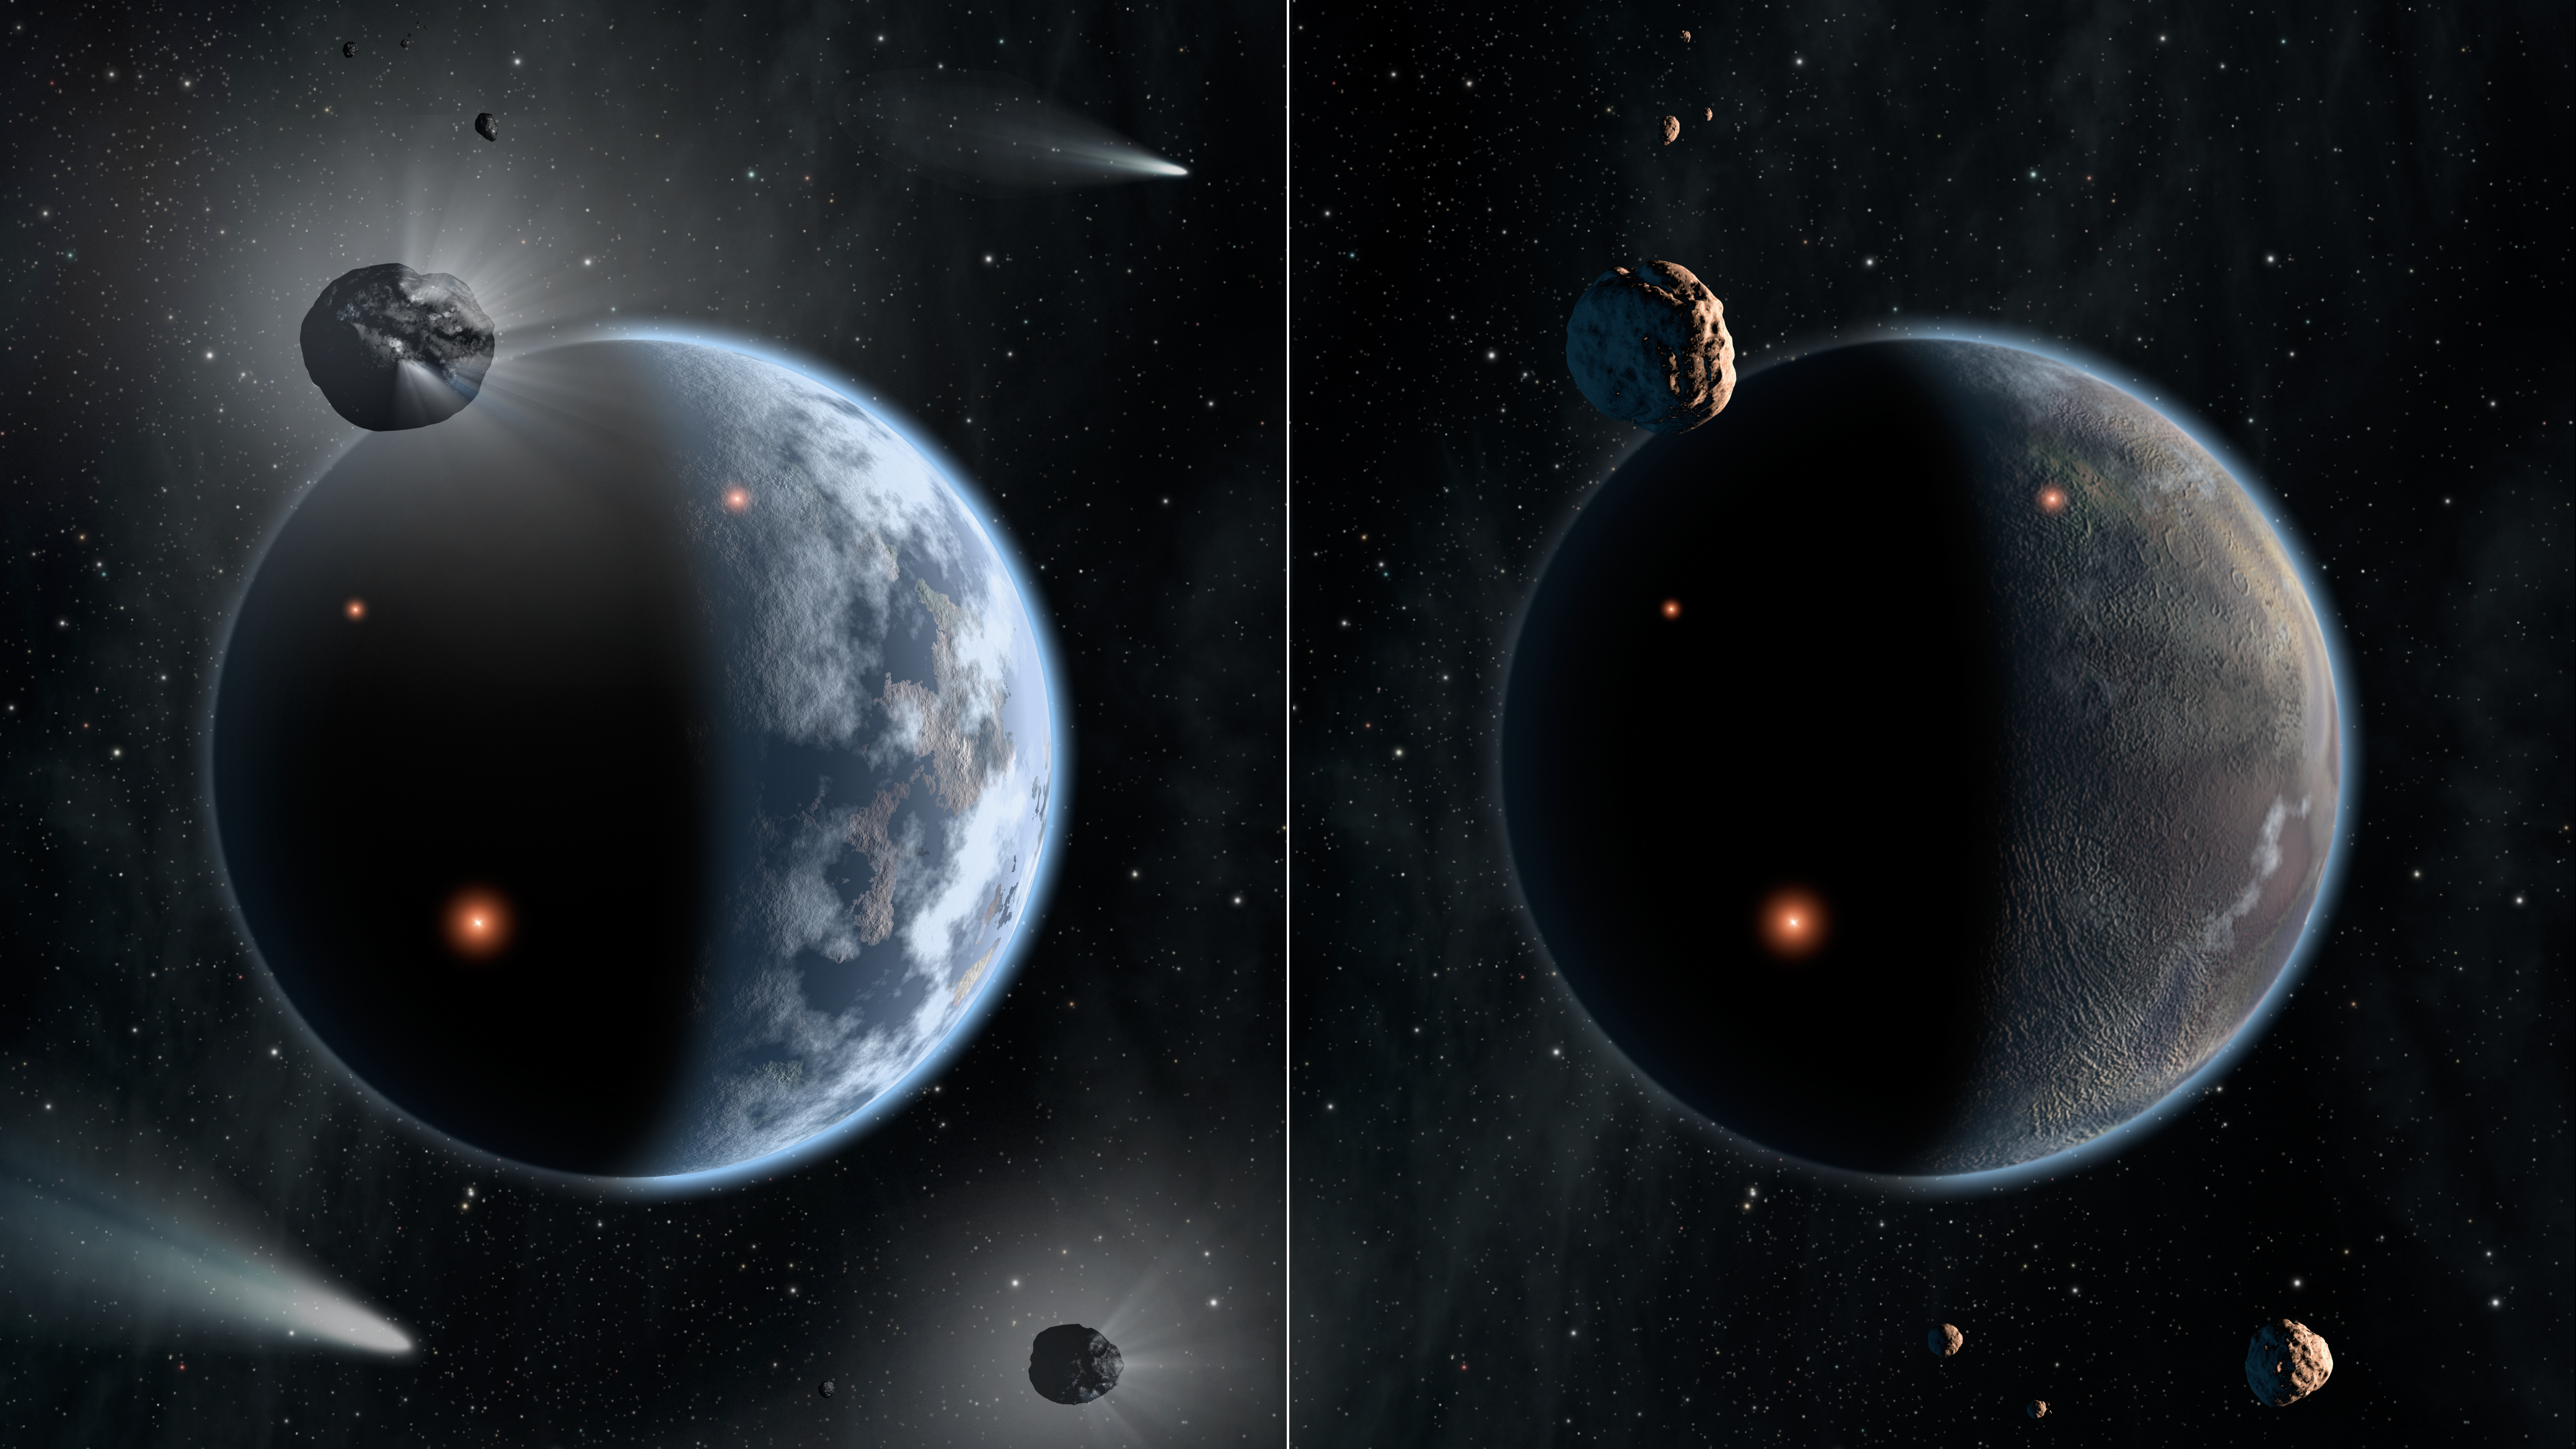

A Tale of Two Worlds: Silicate Versus Carbon Planets (Artist Concept)

This artist’s concept illustrates the fate of two different planets: the one on the left is similar to Earth, made up largely of silicate-based rocks with oceans coating its surface. The one on the right is rich in carbon — and dry. Chances are low that life as we know it, which requires liquid water, would thrive under such barren conditions.

New theoretical findings show that planetary systems with carbon-rich stars would host waterless rocky planets. On Earth, it is believed that icy asteroids and comets are the main suppliers of Earth’s ocean. But, in star systems rich in carbon, the carbon would snag up oxygen to make carbon monoxide, leaving little oxygen to make water ice. In those systems, the asteroids and comets would be dry.

The most extreme carbon-rich stars, with much more carbon than our sun, are thought to create carbon-based planets, as depicted in this illustration. Those planets would lack oceans due to a lack of icy asteroids and comets serving as water reservoirs.

Credit: NASA/JPL-Caltech